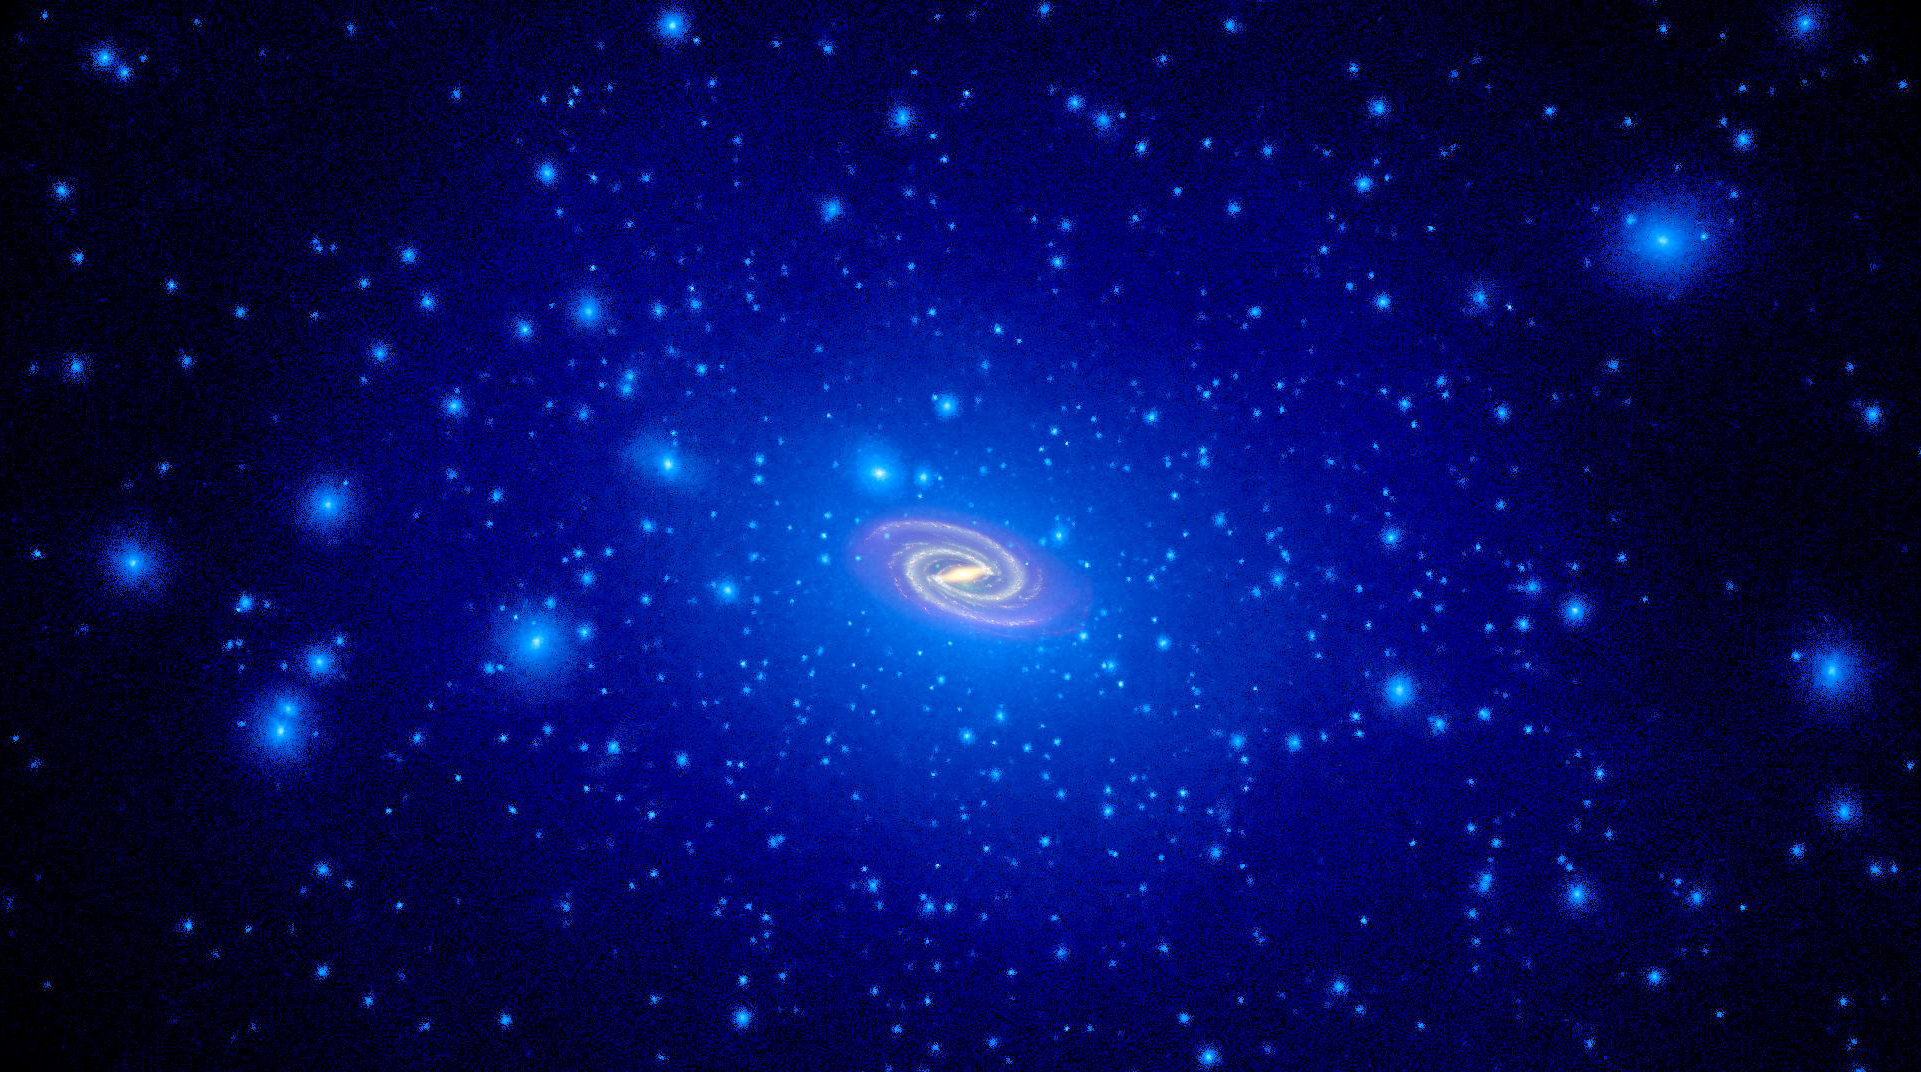

Simulated Dark Matter in Milky Way Halo

Object Name: Milky Way

Credit: NASA, ESA, and T. Brown and J. Tumlinson (STScI)